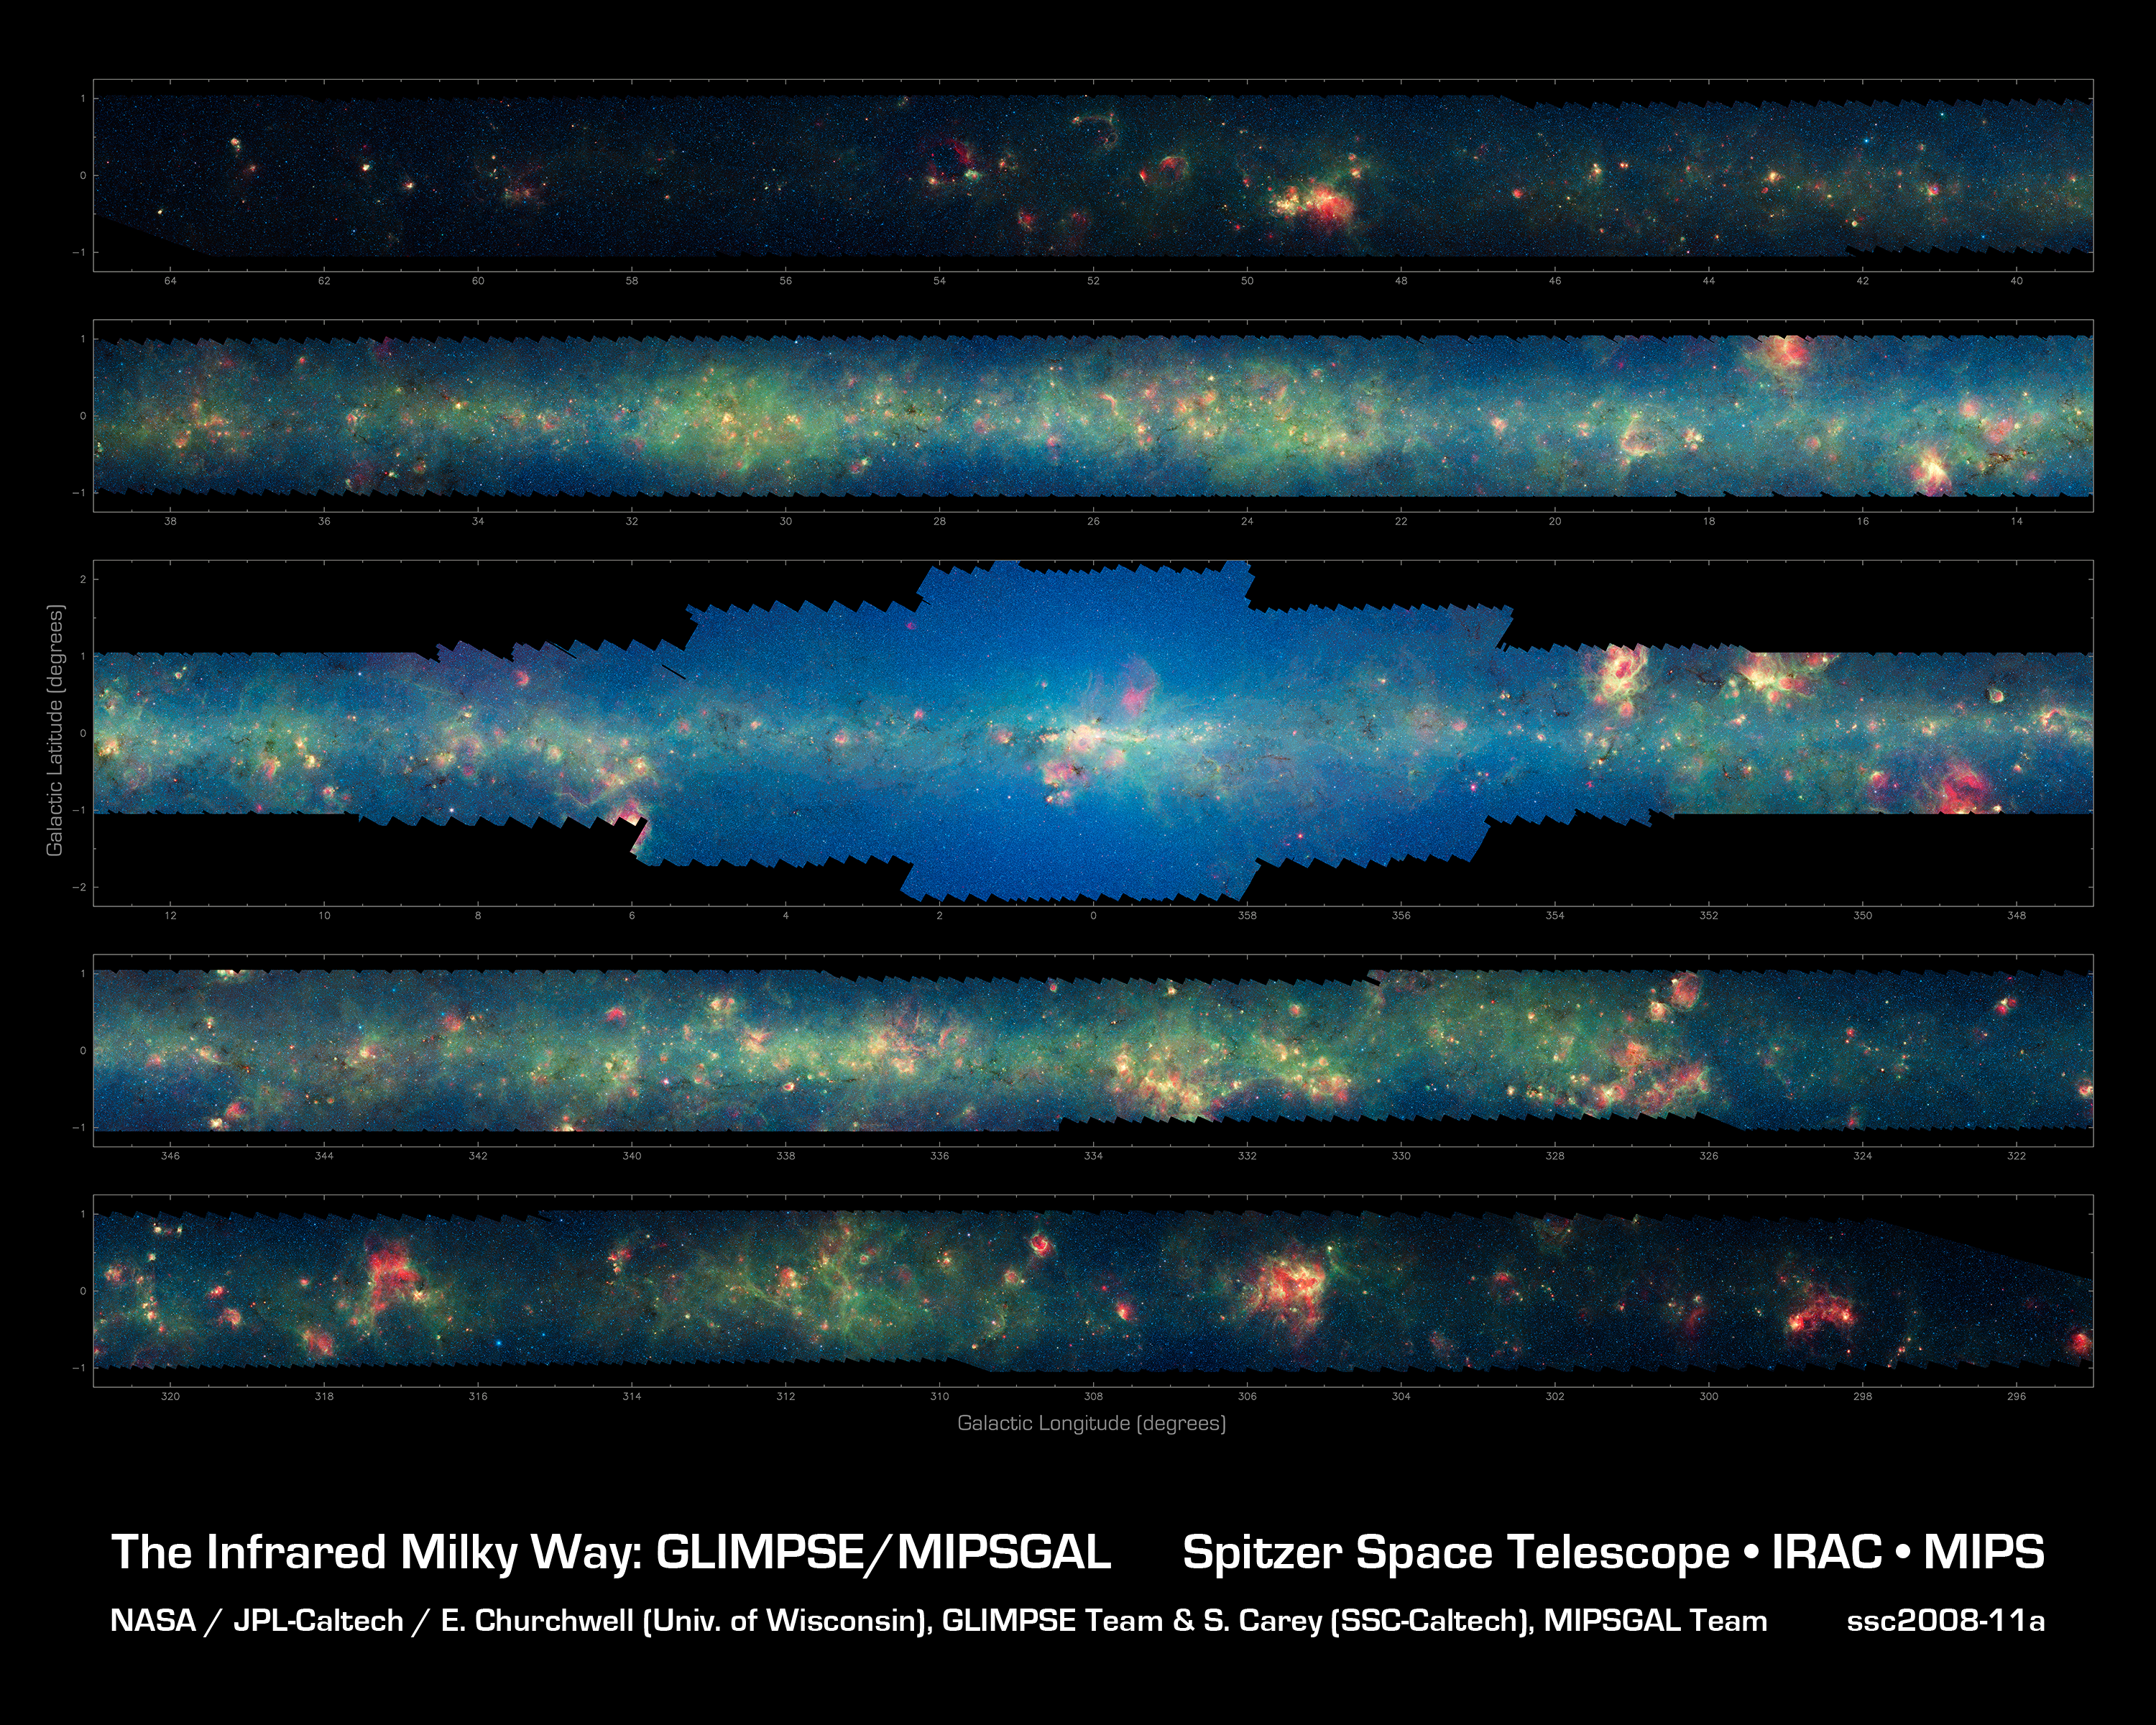

Spitzer Finds Clarity in the Inner Milky Way

More than 800,000 frames from NASA's Spitzer Space Telescope were stitched together to create this infrared portrait of dust and stars radiating in the inner Milky Way.

As inhabitants of a flat galactic disk, Earth and its solar system have an edge-on view of their host galaxy, like looking at a glass dish from its edge. From our perspective, most of the galaxy is condensed into a blurry narrow band of light that stretches completely around the sky, also known as the galactic plane.

In this mosaic the galactic plane is broken up into five components: the far-left side of the plane (top image); the area just left of the galactic center (second to top); galactic center (middle); the area to the right of galactic center (second to bottom); and the far-right side of the plane (bottom). From Earth, the top two panels are visible to the northern hemisphere, and the bottom two images to the southern hemisphere. Together, these panels represent more than 50 percent of our entire Milky Way galaxy.

The swaths of green represent organic molecules, called polycyclic aromatic hydrocarbons, which are illuminated by light from nearby star formation, while the thermal emission, or heat, from warm dust is rendered in red. Star-forming regions appear as swirls of red and yellow, where the warm dust overlaps with the glowing organic molecules. The blue specks sprinkled throughout the photograph are Milky Way stars. The bluish-white haze that hovers heavily in the middle panel is starlight from the older stellar population towards the center of the galaxy.

This is a three-color composite that shows infrared observations from two Spitzer instruments. Blue represents 3.6-micron light and green shows light of 8 microns, both captured by Spitzer's infrared array camera. Red is 24-micron light detected by Spitzer's multiband imaging photometer.

Credit: NASA/JPL-Caltech/Univ. of Wisconsin